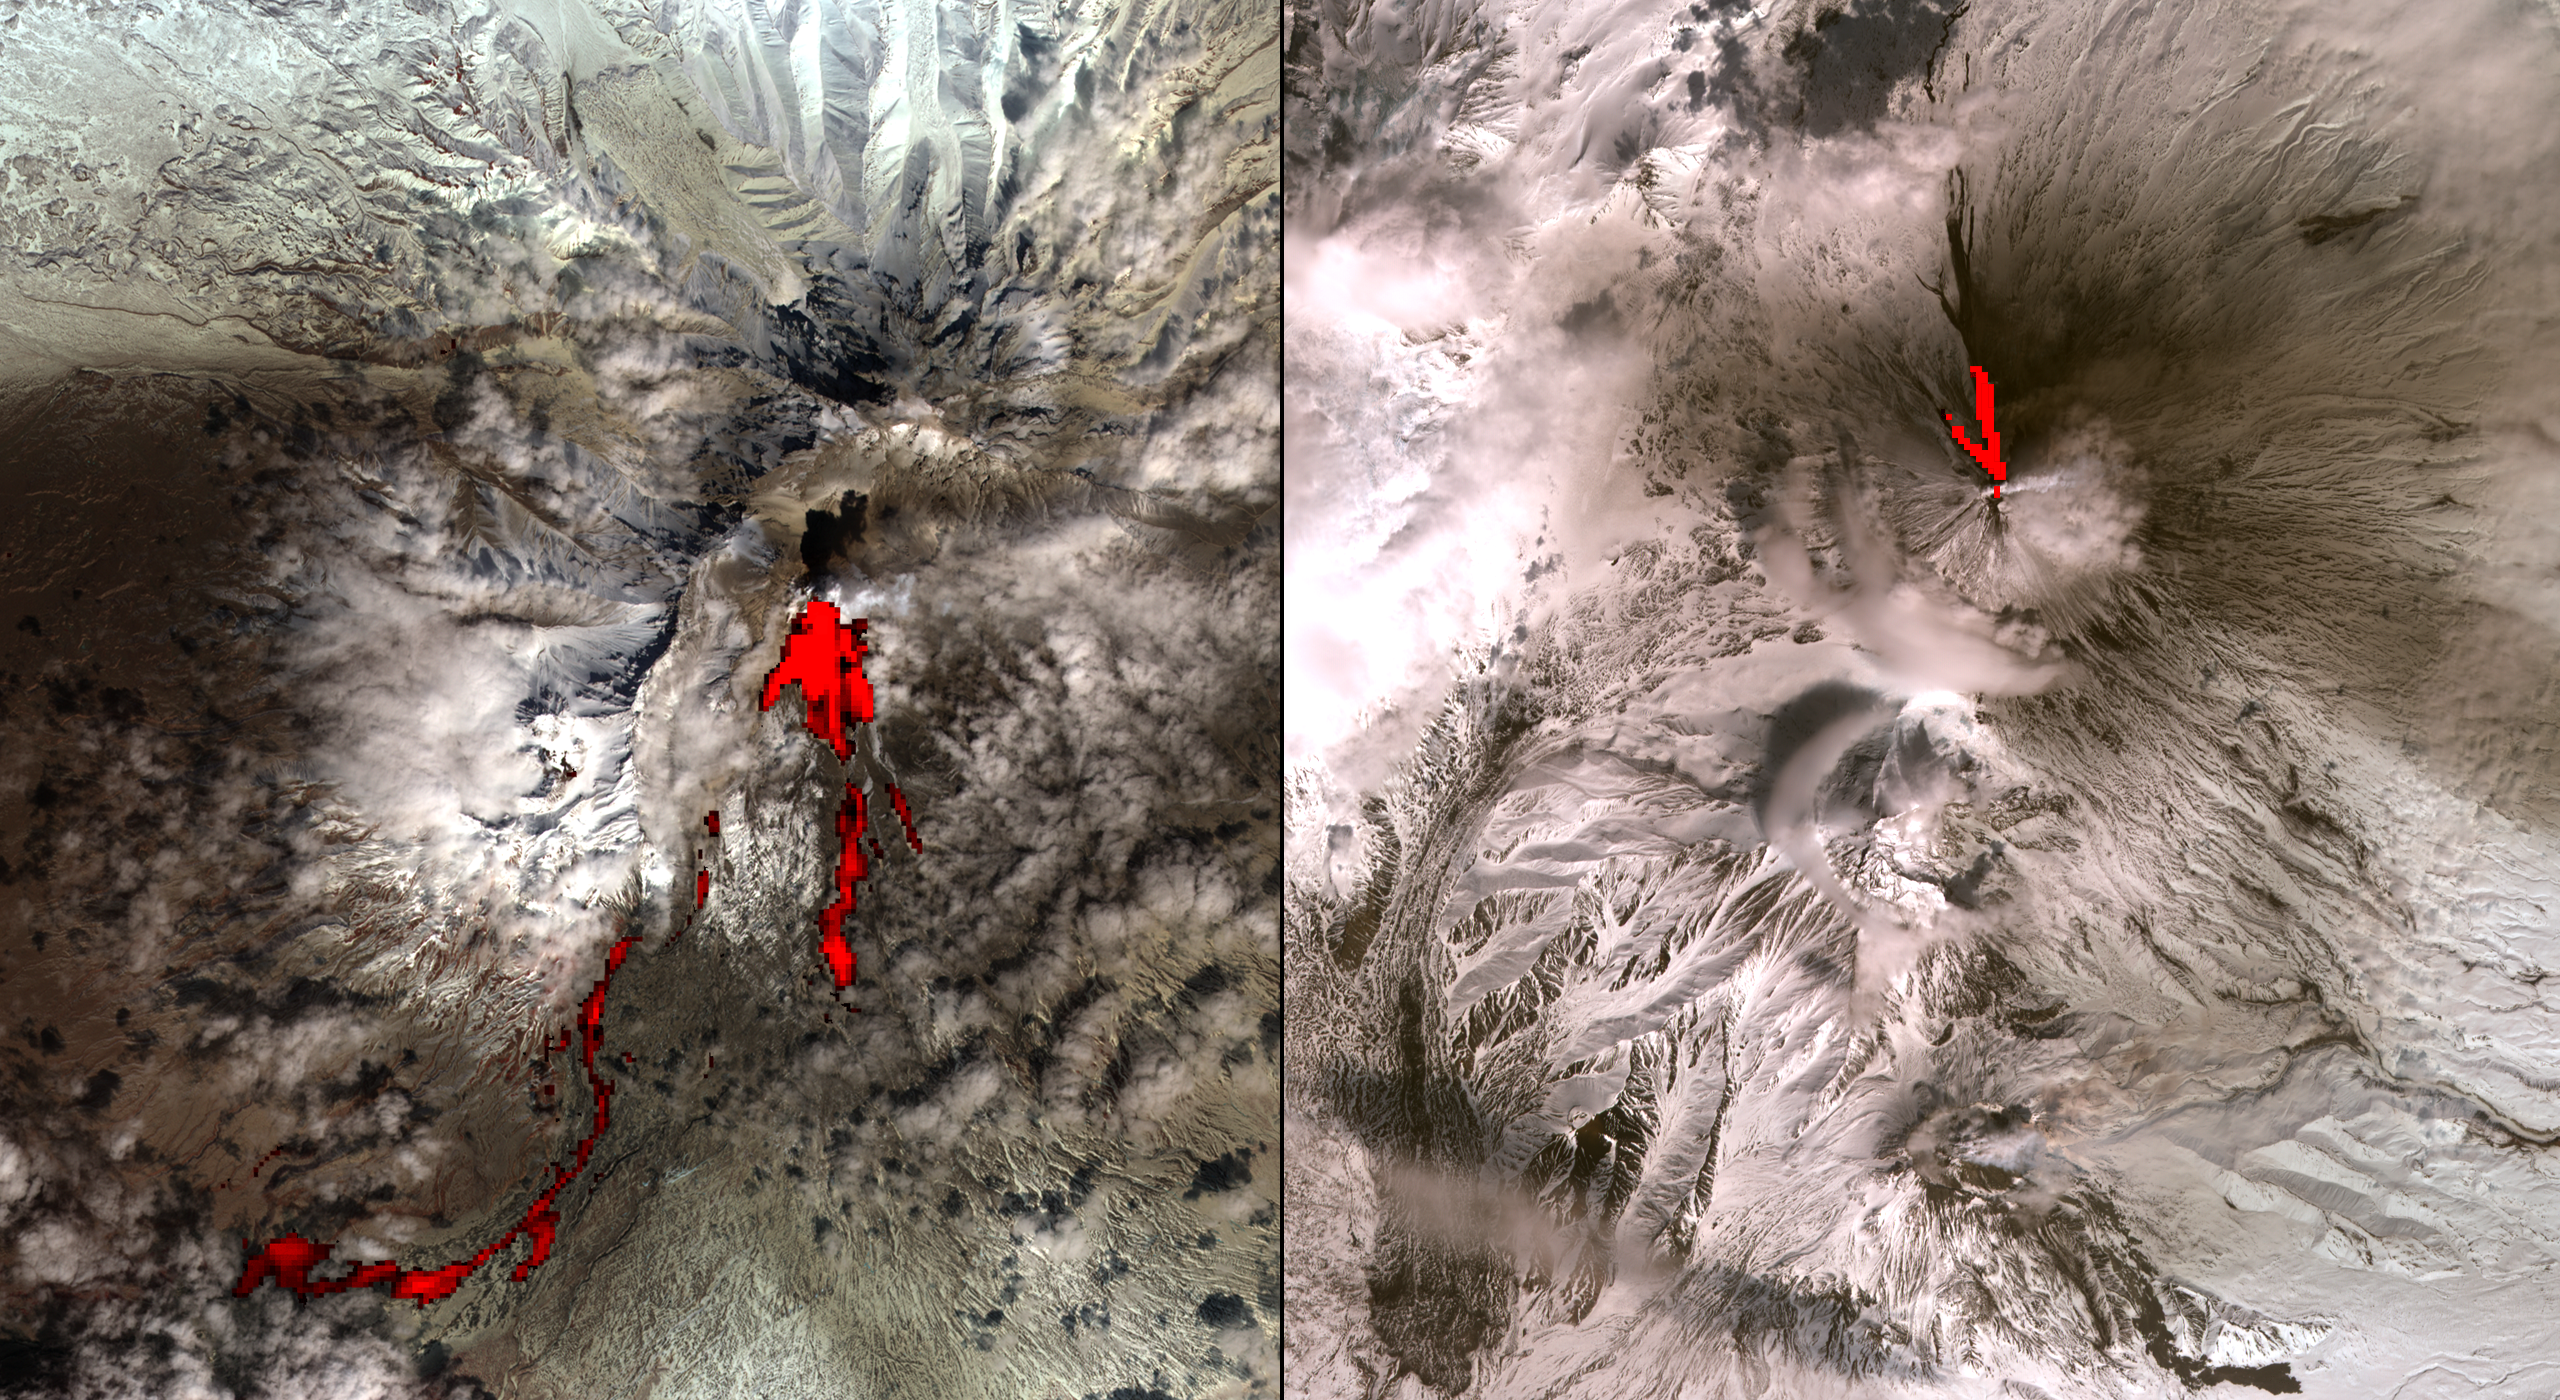

Volcanic Eruptions in Kamchatka

One of the most volcanically active regions of the world is the Kamchatka Peninsula in eastern Siberia, Russia. It is not uncommon for several volcanoes to be erupting at the same time. On April 26, 2007, the Advanced Spaceborne Thermal Emission and Reflection Radioneter (ASTER) on NASA’s Terra spacecraft captured these images of the Klyuchevskoy and Sheveluch stratovolcanoes, erupting simultaneously, and 80 kilometers (50 miles) apart. Over Klyuchevskoy, the thermal infrared data (overlaid in red) indicates that two open-channel lava flows are descending the northwest flank of the volcano. Also visible is an ash-and-water plume extending to the east. Sheveluch volcano is partially cloud-covered. The hot flows highlighted in red come from a lava dome at the summit. They are avalanches of material from the dome, and pyroclastic flows.

With its 14 spectral bands from the visible to the thermal infrared wavelength region, and its high spatial resolution of 15 to 90 meters (about 50 to 300 feet), ASTER images Earth to map and monitor the changing surface of our planet.

ASTER is one of five Earth-observing instruments launched December 18, 1999, on NASA’s Terra spacecraft. The instrument was built by Japan’s Ministry of Economy, Trade and Industry. A joint U.S./Japan science team is responsible for validation and calibration of the instrument and the data products.

The broad spectral coverage and high spectral resolution of ASTER provides scientists in numerous disciplines with critical information for surface mapping, and monitoring of dynamic conditions and temporal change. Example applications are: monitoring glacial advances and retreats; monitoring potentially active volcanoes; identifying crop stress; determining cloud morphology and physical properties; wetlands evaluation; thermal pollution monitoring; coral reef degradation; surface temperature mapping of soils and geology; and measuring surface heat balance.

The U.S. science team is located at NASA’s Jet Propulsion Laboratory, Pasadena, Calif. The Terra mission is part of NASA’s Science Mission Directorate.

Size: 19.2 by 21 kilometers (11.9 by 13.0 miles)
Location: 57 degrees North latitude, 161 degrees East longitude
Orientation: North at top
Image Data: ASTER Bands 3, 2, and 1, and 12 in red
Original Data Resolution: ASTER 15 meters (49.2 feet) visible; 90 meters (295.2 feet) thermal infrared
Date Acquired: April 26, 2007

Credit: NASA/GSFC/METI/ERSDAC/JAROS, and U.S./Japan ASTER Science Team